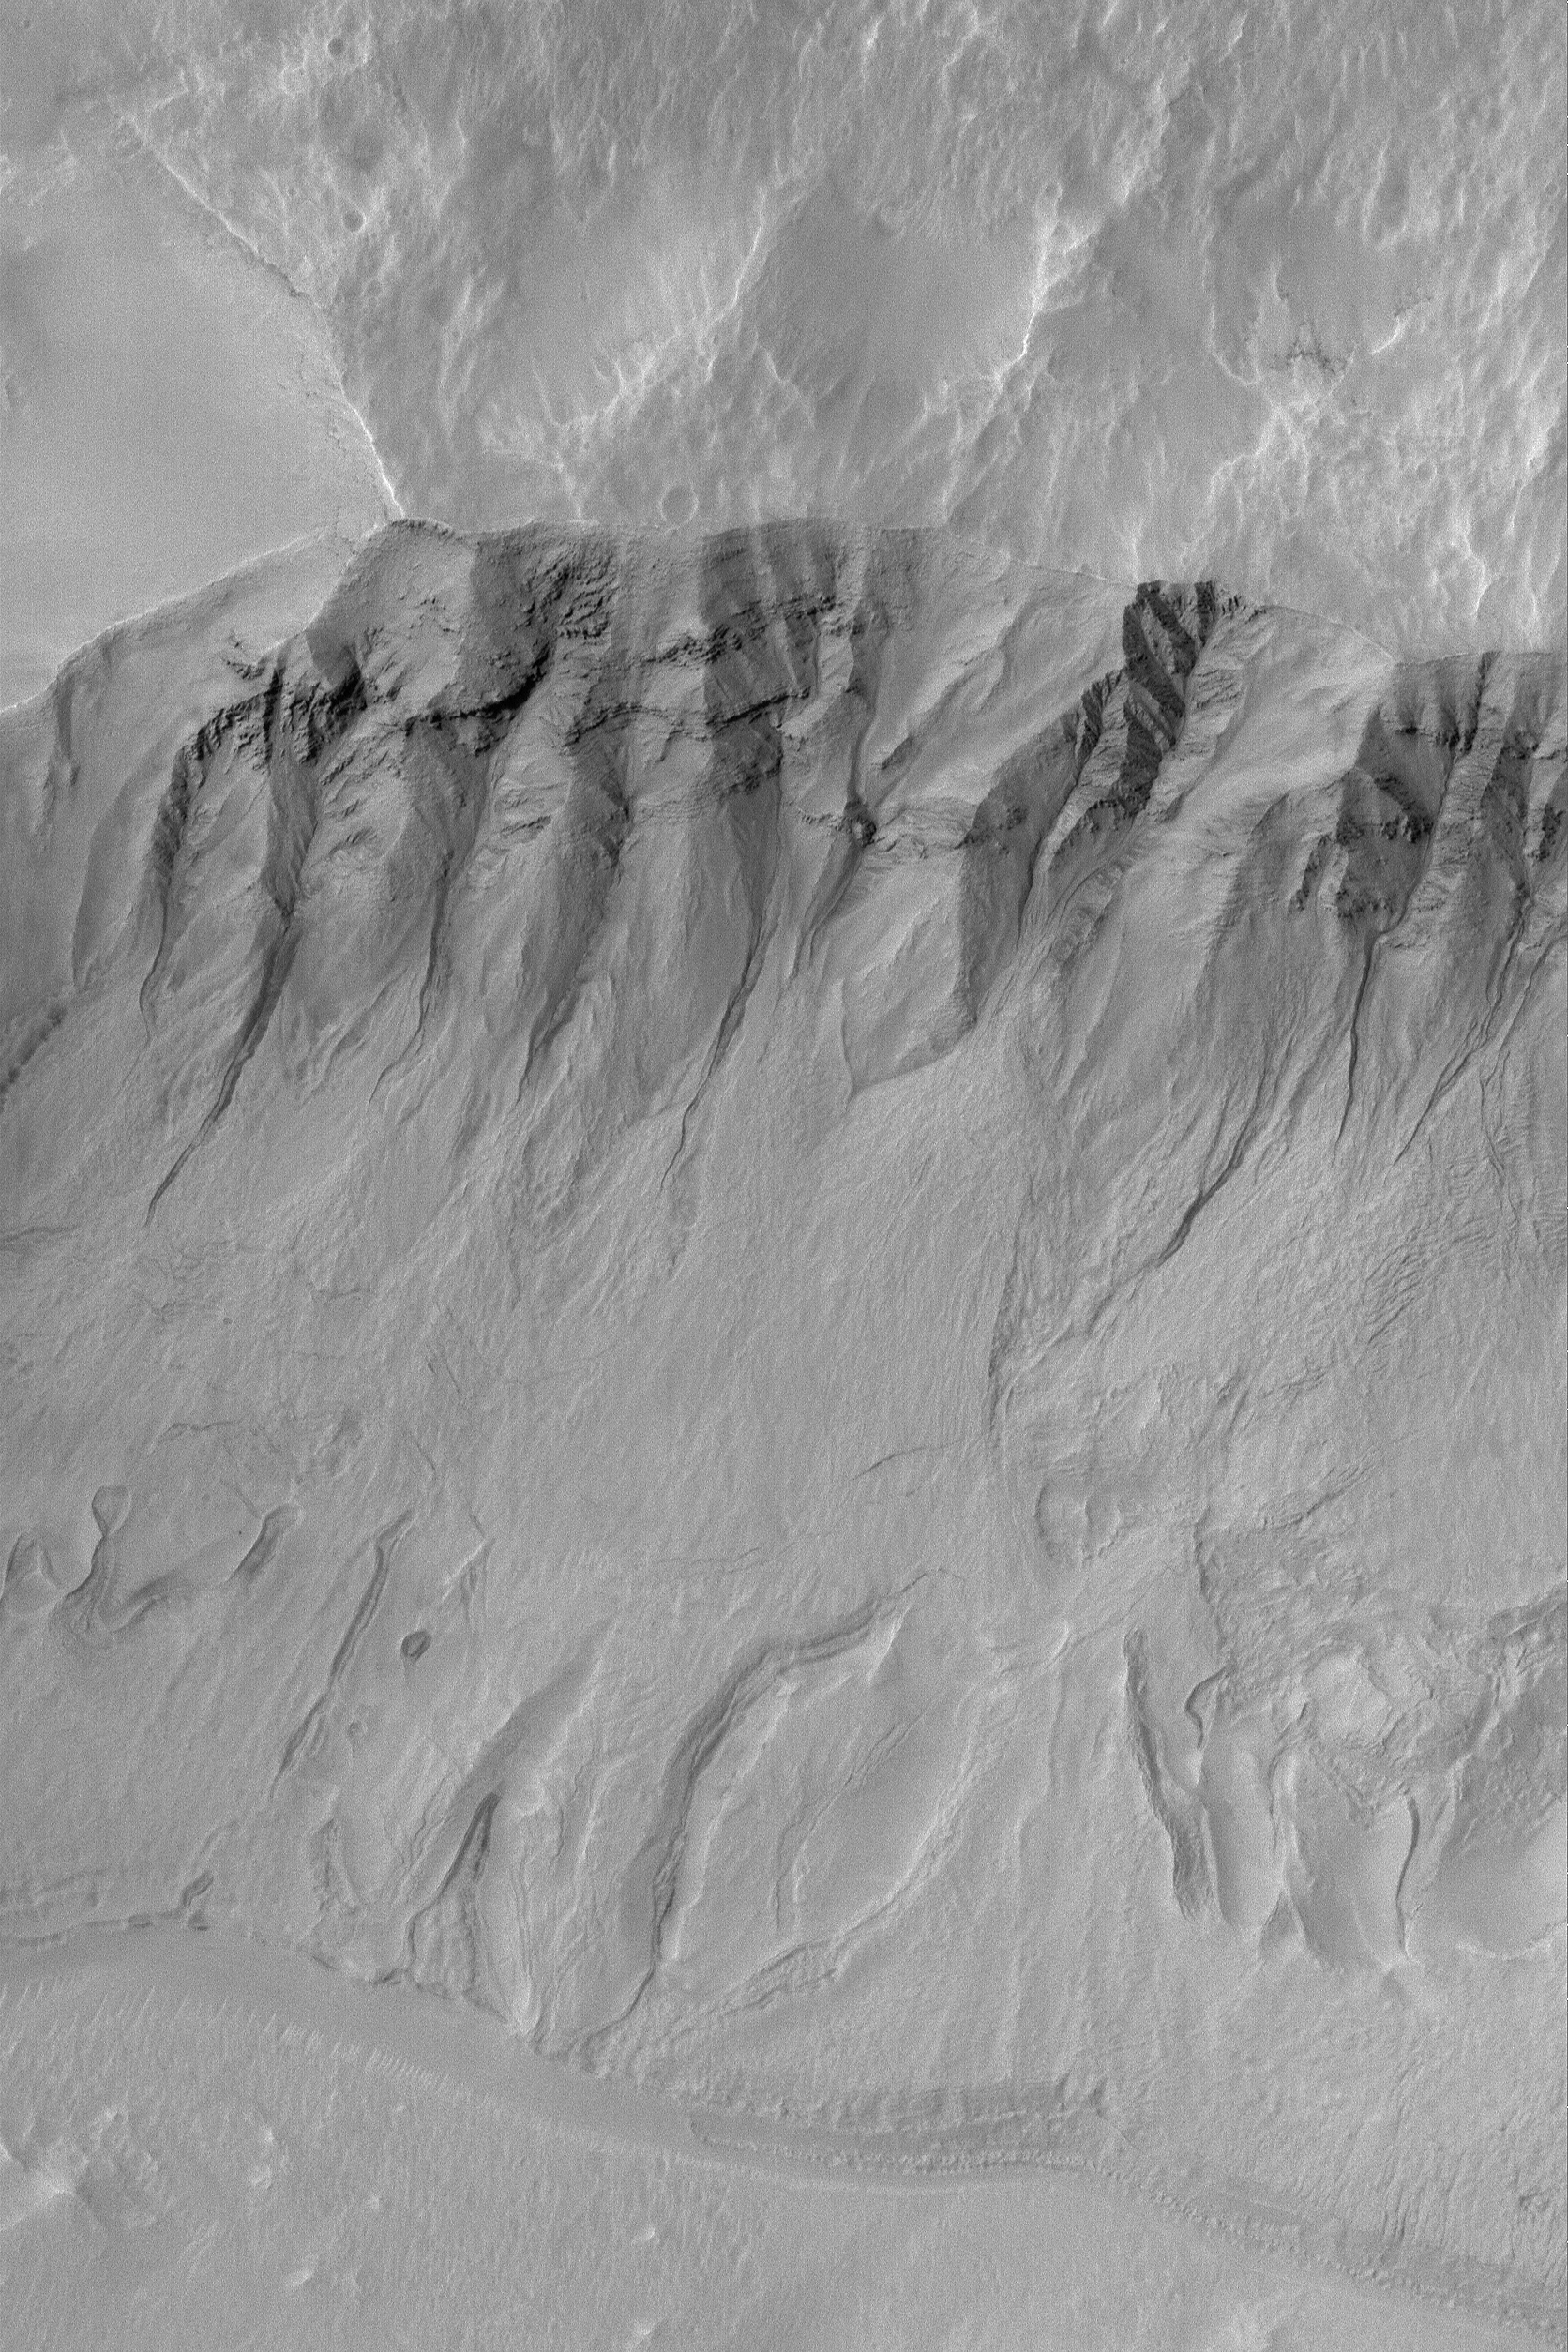

Gullied Slope

20 March 2004
This Mars Global Surveyor (MGS) Mars Orbiter Camera (MOC) image shows gullies and debris aprons in a crater near 38.5°S, 174.5°W. Gullies such as these may have formed by running water, carbon dioxide, or dry mass movement processes. Most investigators of martian gullies consider that water, whether fresh or briney, may have been involved. This picture covers an area about 3 km (1.9 mi) across. Sunlight illuminates the scene from the upper left.

Credit: NASA/JPL/Malin Space Science Systems